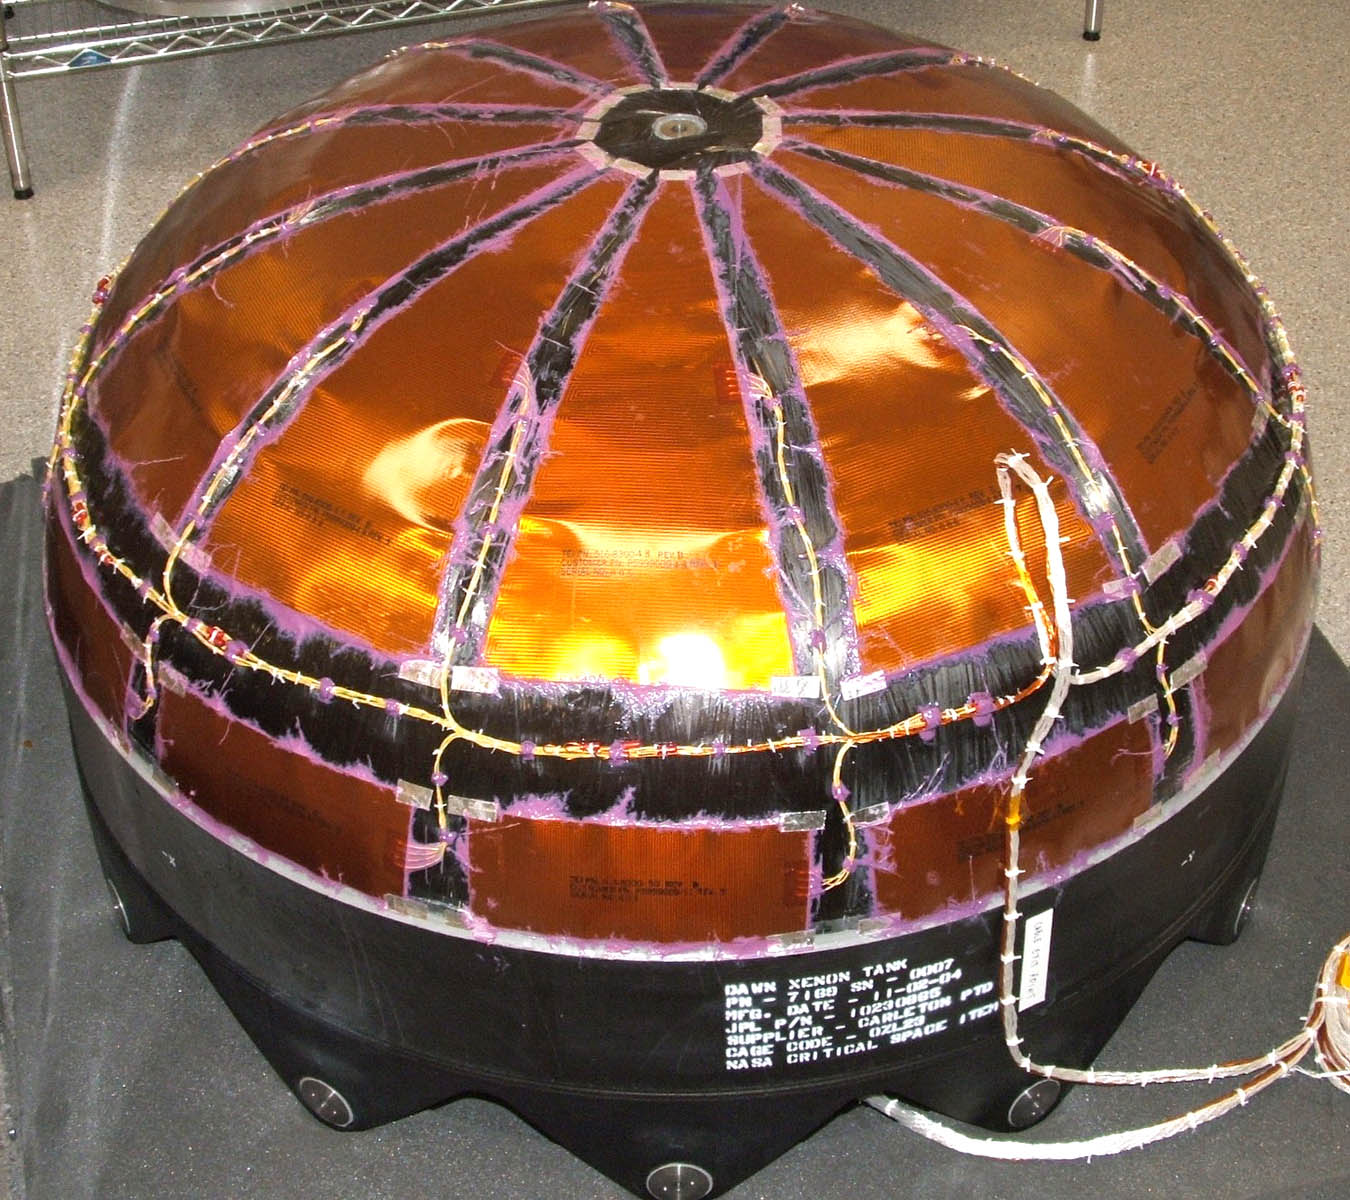

Dawn Spacecraft’s Xenon Tank

This image shows the Dawn spacecraft’s Xenon tank — composite overwrapped pressure vessel with titanium liner.

Dawn, part of NASA’s Discovery Program of competitively selected missions, was launched in 2007 to orbit the large asteroid Vesta and the dwarf planet Ceres. The two bodies have very different properties from each other. By observing them both with the same set of instruments, Dawn will probe the early solar system and specify the properties of each body.

The Dawn mission to Vesta and Ceres is managed by JPL, a division of the California Institute of Technology in Pasadena, for NASA’s Science Mission Directorate, Washington. The University of California, Los Angeles, is responsible for overall Dawn mission science. Other scientific partners include Planetary Science Institute, Tucson, Ariz.; Max Planck Institute for Solar System Research, Katlenburg-Lindau, Germany; DLR Institute for Planetary Research, Berlin; Italian National Institute for Astrophysics, Rome; and the Italian Space Agency. Orbital Sciences Corporation of Dulles, Va., designed and built the Dawn spacecraft.

Credit: NASA/JPL